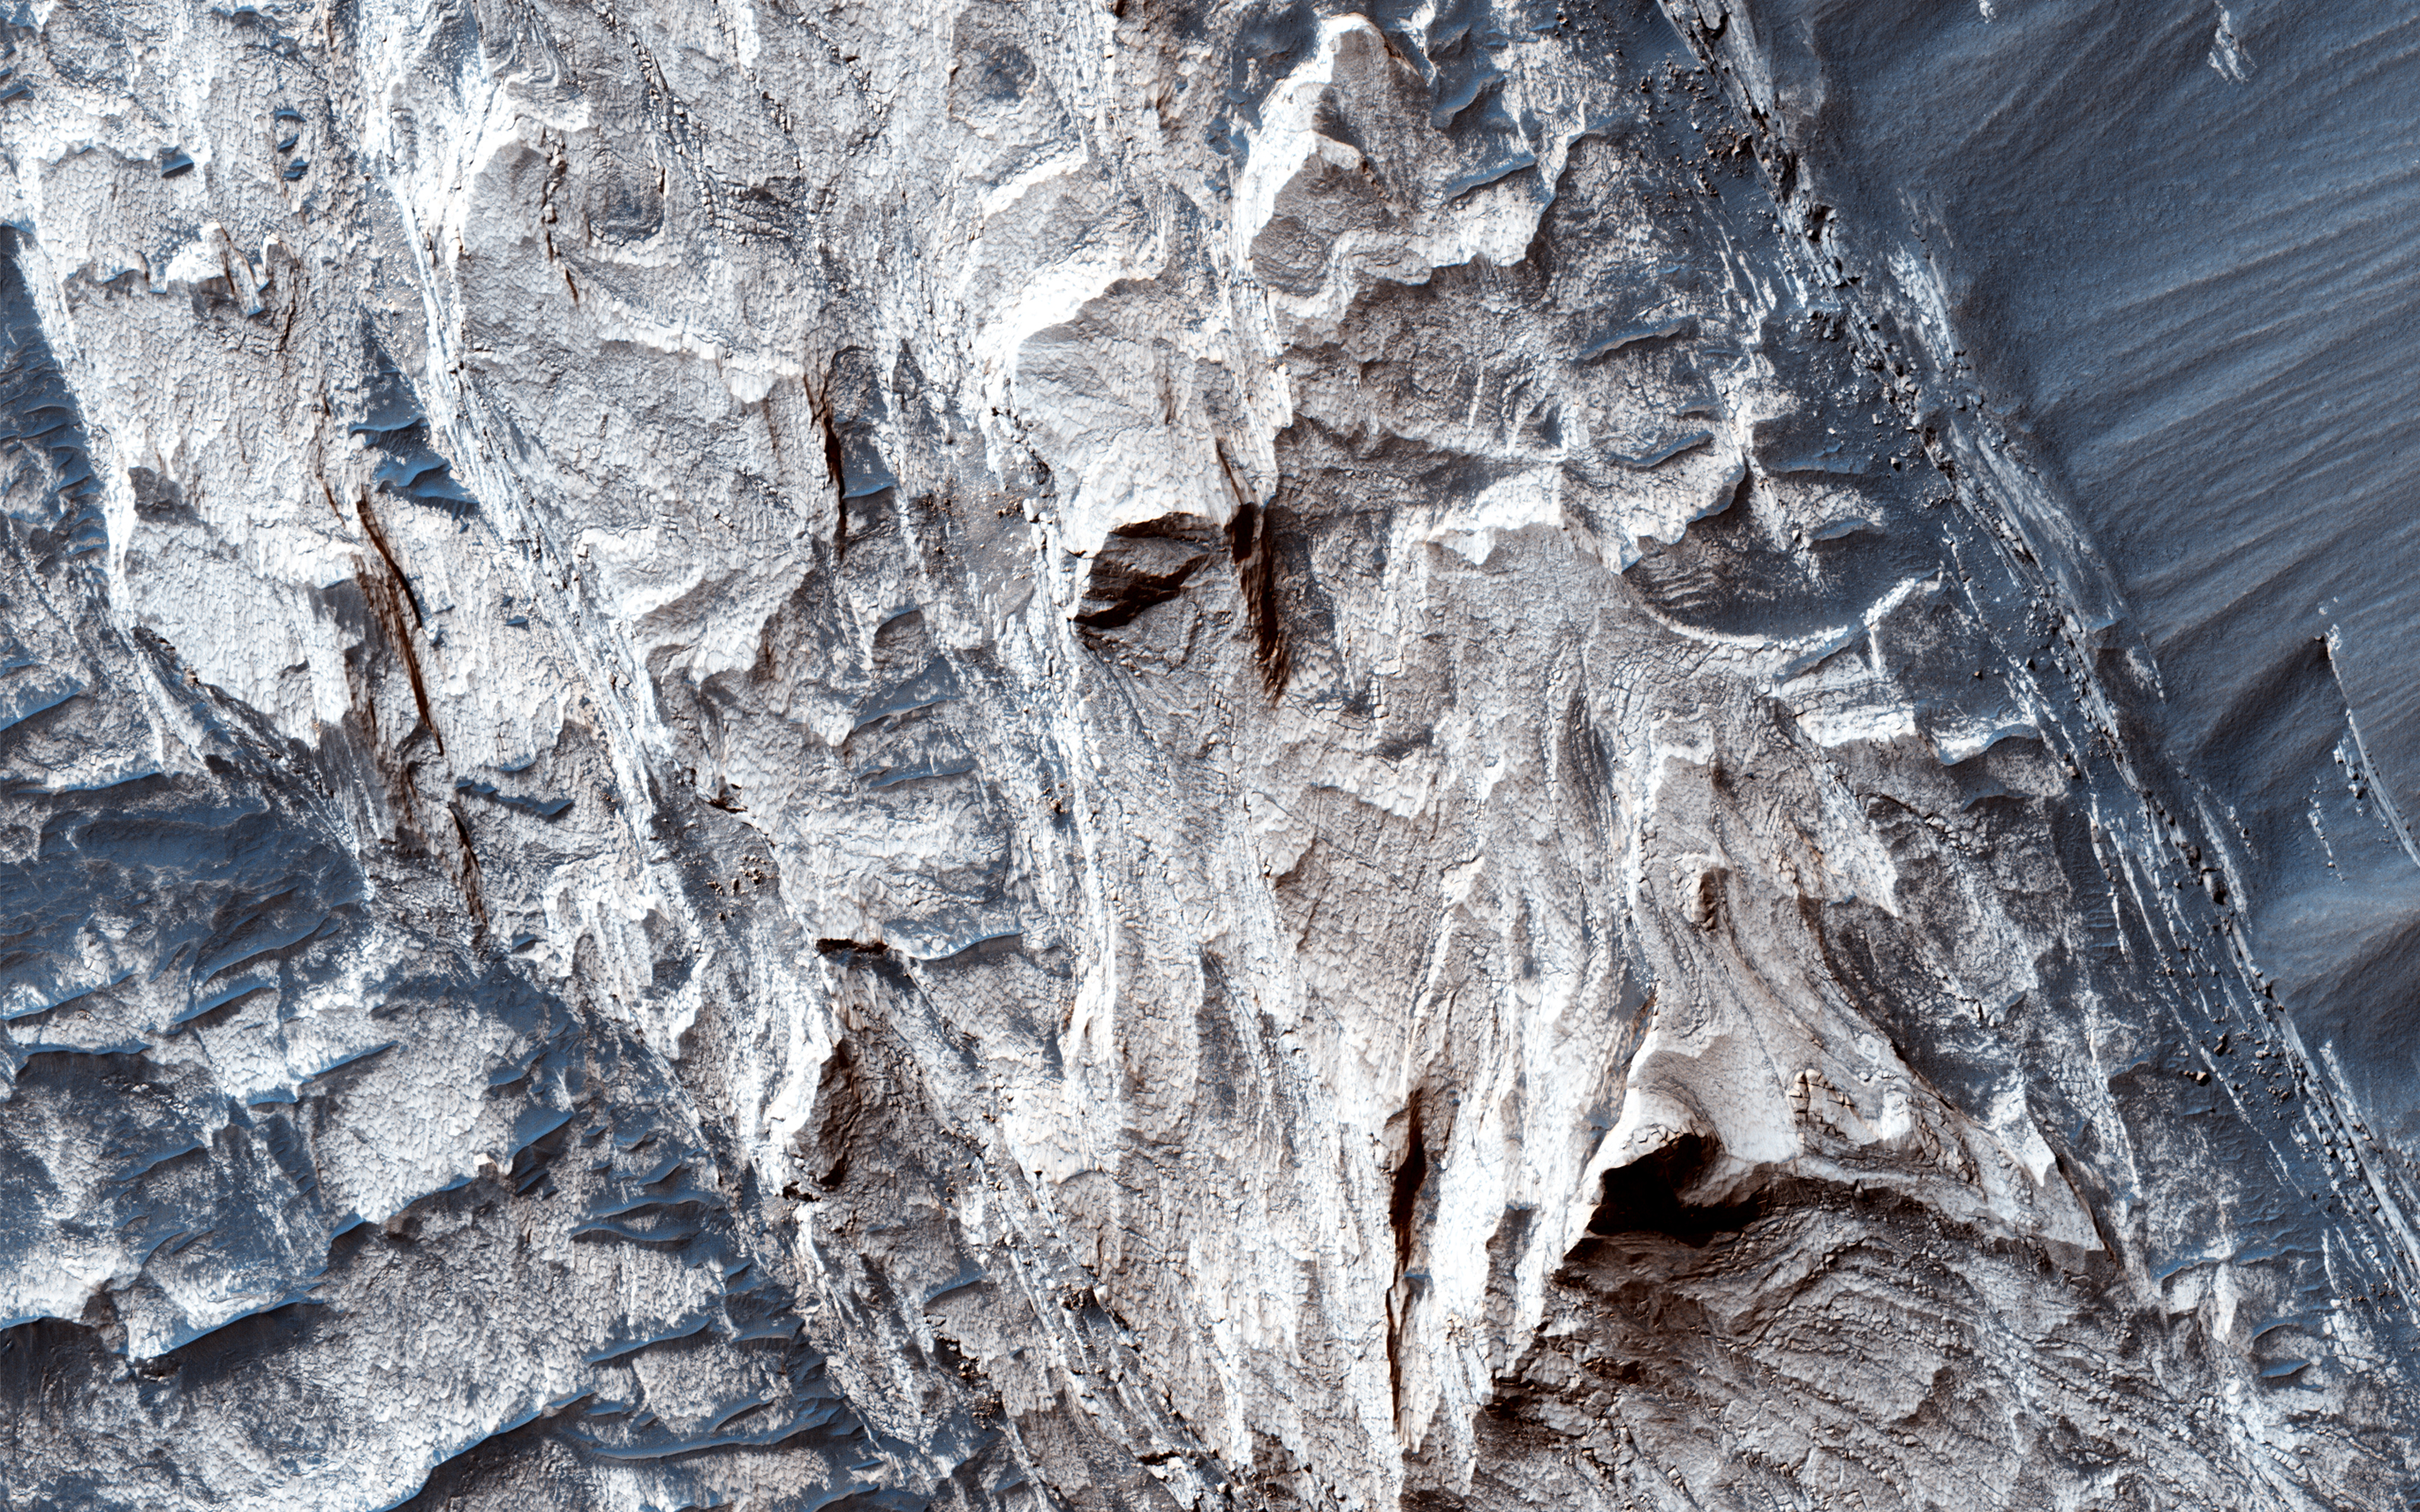

Possible Sulfate Deposits in West Melas Chasma

Melas Chasma is the widest segment of Valles Marineris, the largest canyon in the Solar System. In this region, hydrated sulfate salts have been detected, and are found extensively throughout the canyon. These salt-bearing deposits likely indicate that water was present in the past.

This image shows many interesting features that are common to Melas Chasma. At the north end, we can see typical “spur and gully” (or, ridge and trough) features that also mark the rim of the Valles Marineris throughout the canyon system. Emanating from the troughs we see debris flowing towards the bottom of the slope. The floor of the valley shows sparse exposures of bedrock, which is otherwise covered in dark rippled dunes.

Slopes in the north and south reveal layered sulfates that that were deposited into the canyon system, and subsequently eroded to reveal the layered sulfate-bearing rock. As you can see from these two images, distinguishing the various layers within the deposit would be rather difficult without high resolution color.

The University of Arizona, Tucson, operates HiRISE, which was built by Ball Aerospace & Technologies Corp., Boulder, Colo. NASA’s Jet Propulsion Laboratory, a division of the California Institute of Technology in Pasadena, manages the Mars Reconnaissance Orbiter Project for NASA’s Science Mission Directorate, Washington.

Credit: NASA/JPL-Caltech/Univ. of Arizona